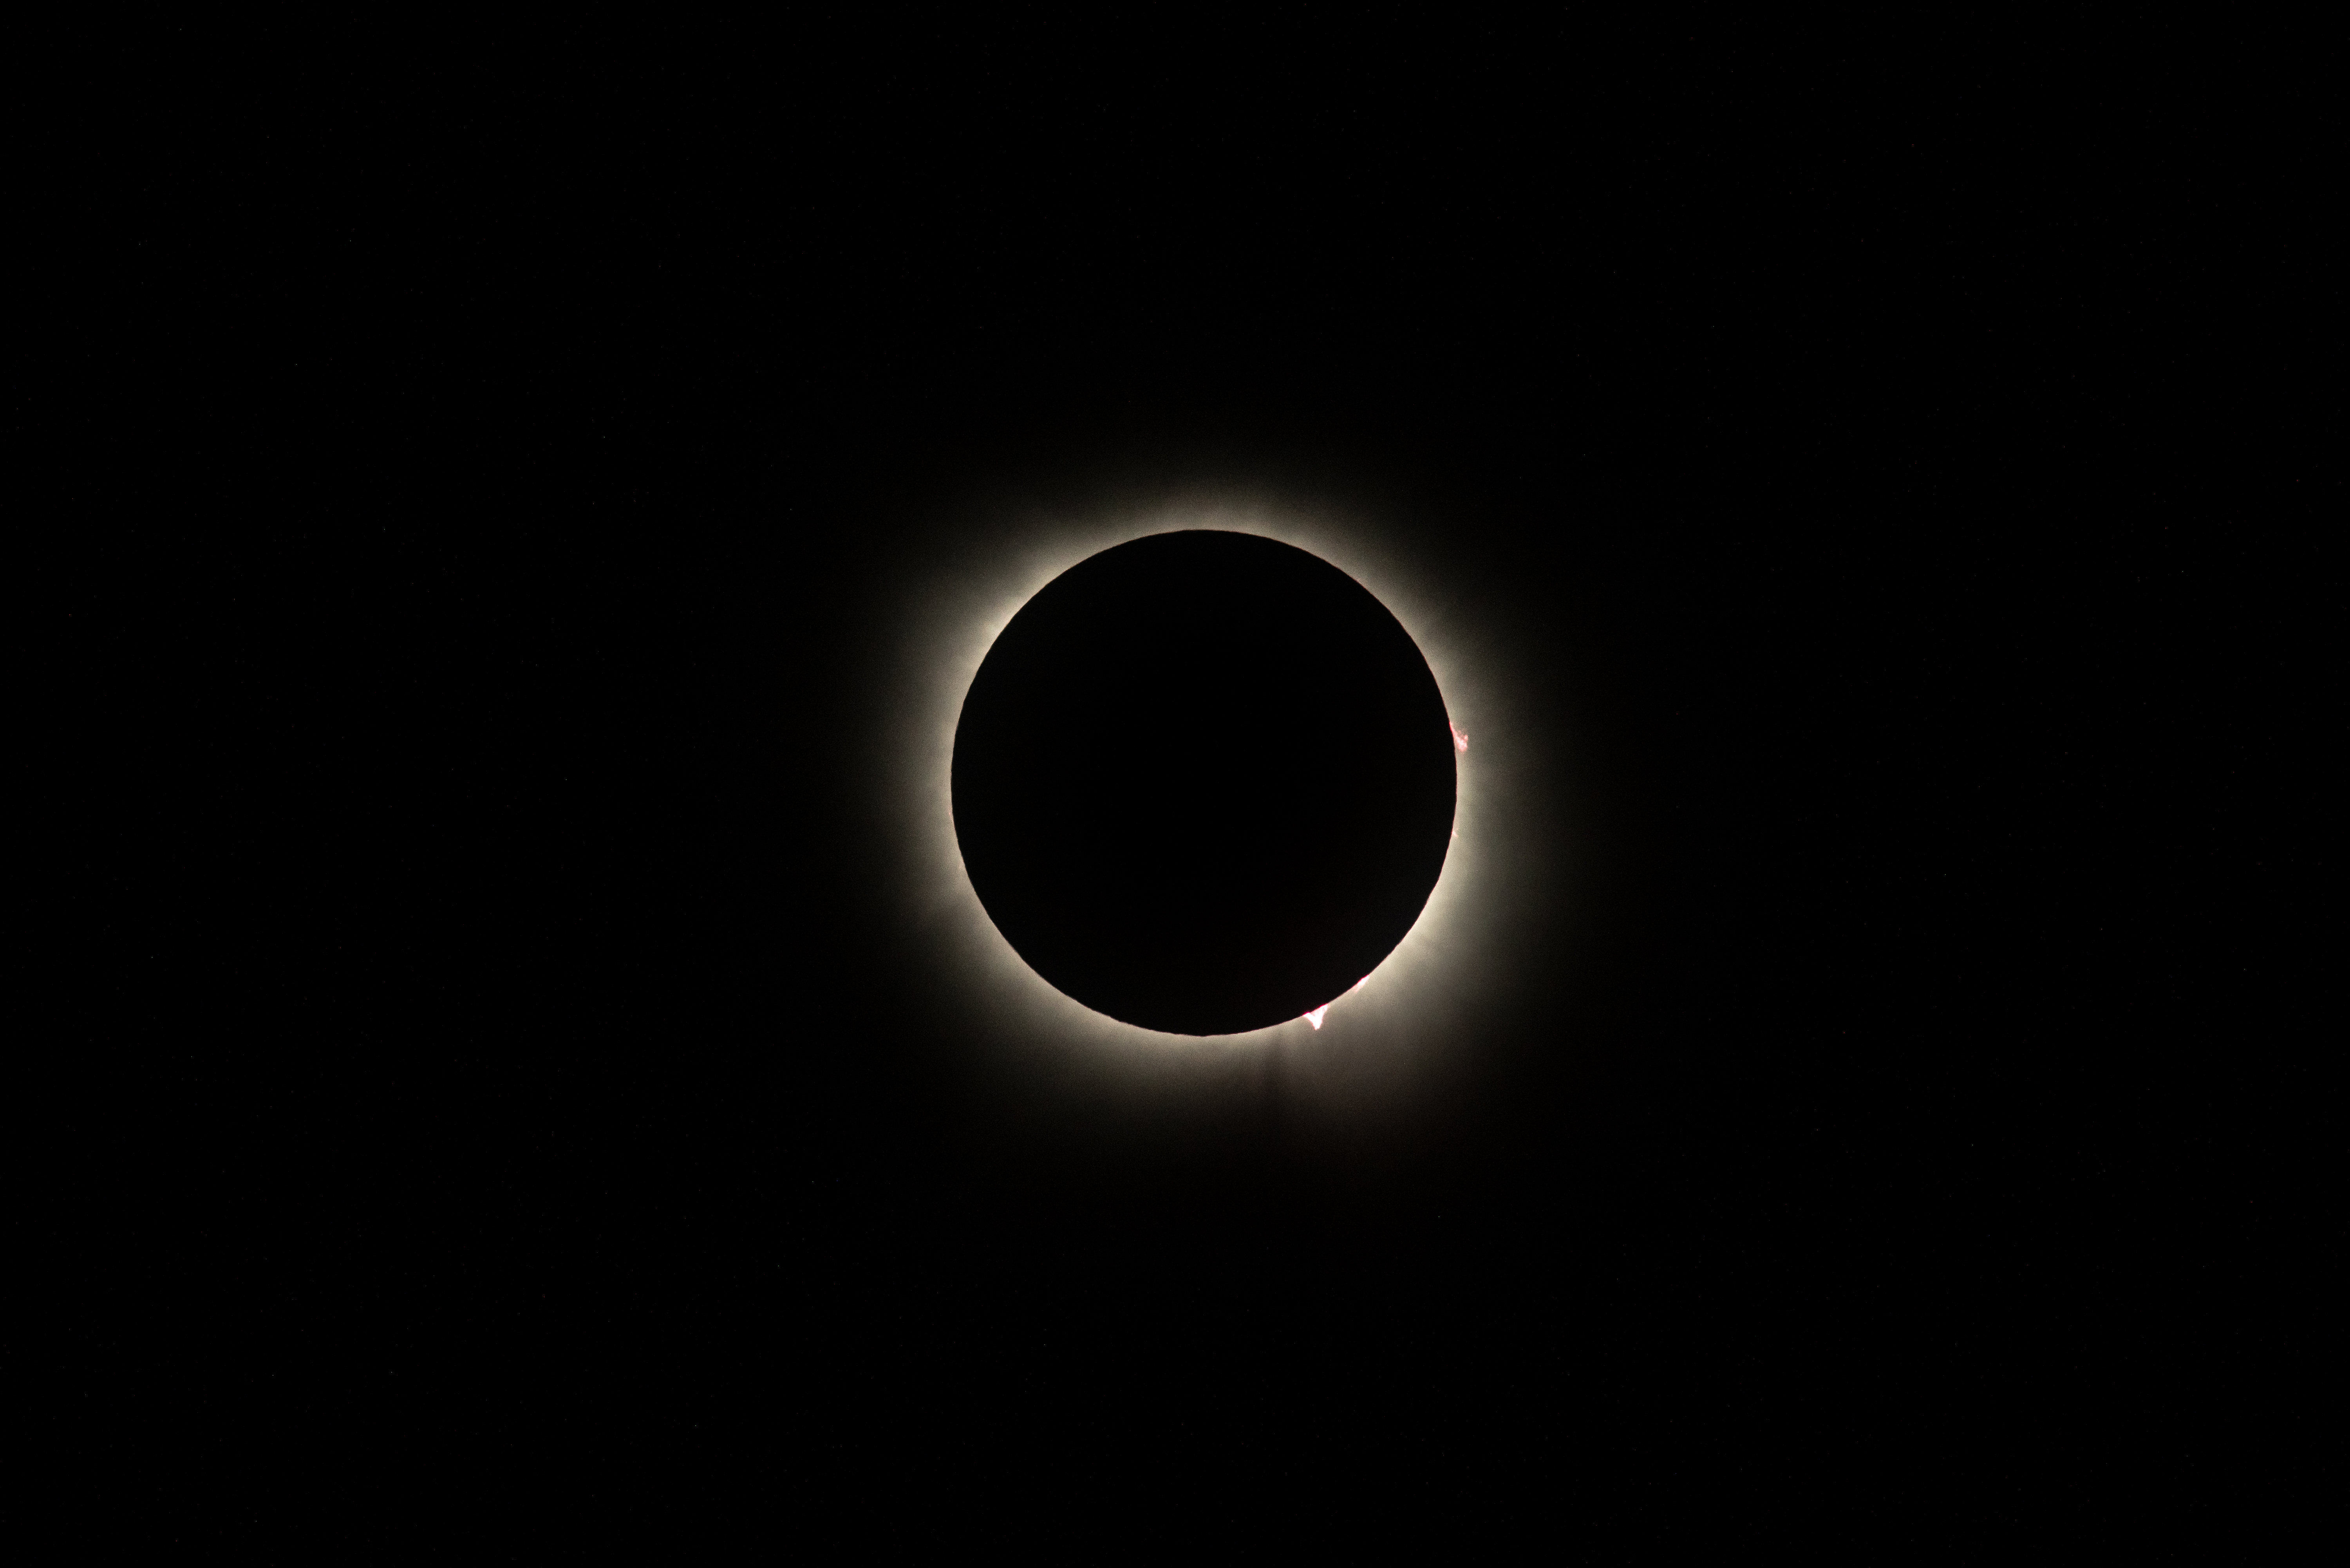

2024 Total Solar Eclipse

A total solar eclipse is seen from NASA's Glenn Research Center, Monday, April 8, 2024, in Cleveland, Ohio. A total solar eclipse swept across a narrow portion of the North American continent from Mexico’s Pacific coast to the Atlantic coast of Newfoundland, Canada. A partial solar eclipse was visible across the entire North American continent along with parts of Central America and Europe.

Credit: NASA/GRC/Jordan Salkin